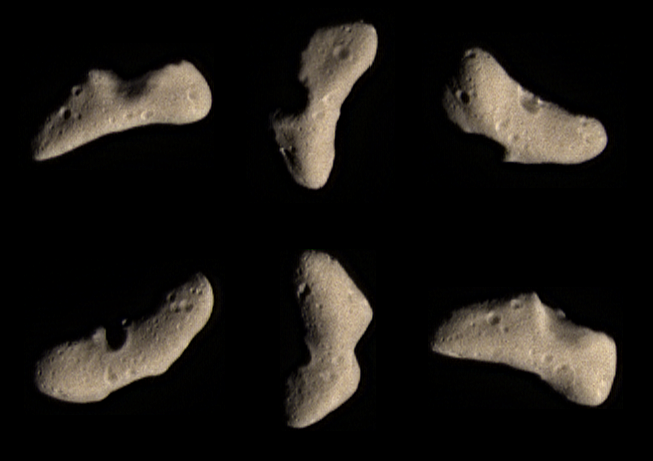

Eros’ Bland Butterscotch Colors

These color images of Eros was acquired by NEAR on February 12, 2000, at a range of 1800 kilometers (1100 miles) during the final approach imaging sequence prior to orbit insertion. A five and one-half hour long sequence of images covering visible and infrared wavelengths was taken at that time, to provide a global overview of the color and spectral properties of the asteroid. The images show approximately the color that Eros would appear to the unaided human eye.

Eros’ subtle butterscotch hue at visible wavelengths is nearly uniform across the surface. Two days after these images were taken, mapping by NEAR’s infrared spectrometer showed that Eros exhibits a great deal more variety at longer wavelengths. These variations could be due to differences in texture or composition of the surface. Both NEAR’s multispectral imager and infrared spectrometer will be used extensively during the month of March to map Eros’ color and spectral properties from an altitude of 200 kilometers (120 miles). The images to be returned will show details as small as 20 meters (68 feet) across, providing a new perspective on the asteroid’s many fascinating landforms discovered so far by NEAR.

Built and managed by The Johns Hopkins University Applied Physics Laboratory, Laurel, Maryland, NEAR was the first spacecraft launched in NASA’s Discovery Program of low-cost, small-scale planetary missions. See the NEAR web page at http://near.jhuapl.edu/ for more details.

Credit: NASA/JPL/JHUAPL